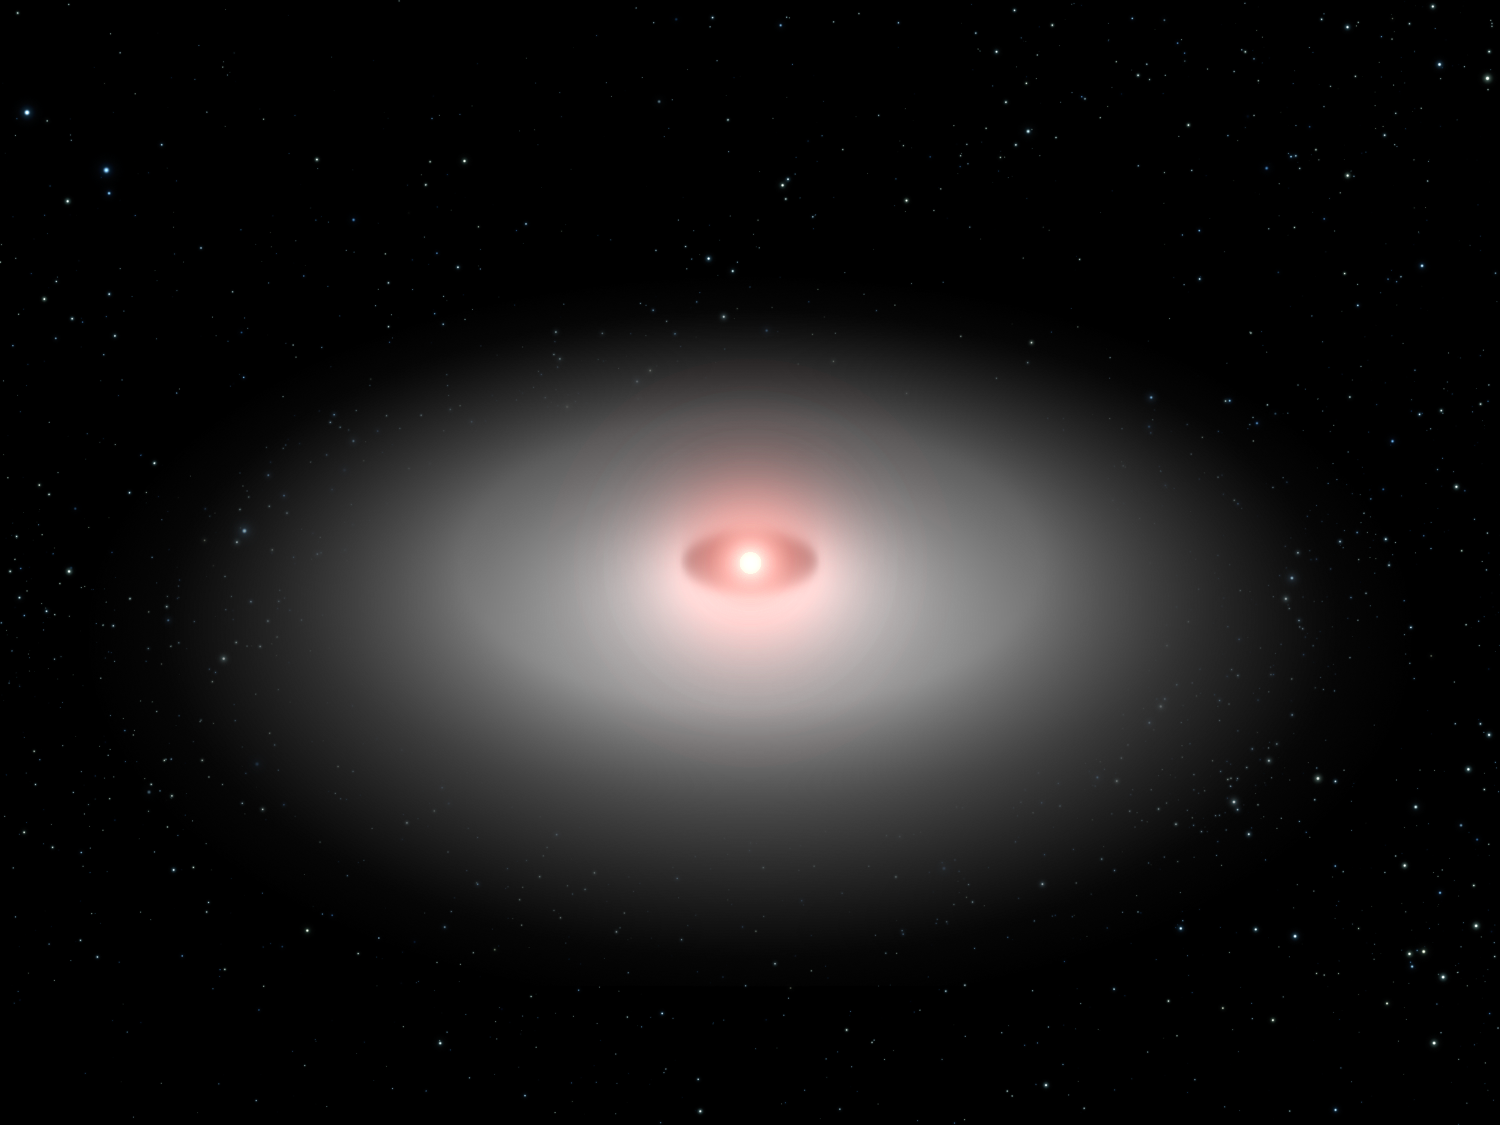

Model of AU Microscopii Disk

This is a so-called scatter model based on the Hubble Space Telescope image of the planetary debris encircling the star AU Microscopii. Though the real disk is tilted nearly edge-on to Earth, this oblique view is from 30 degrees above the disk plane. This model clearly shows a central hole that may have been swept out by an unseen planet. Holes in the centers of young dusty disks are common among stars and are compelling circumstantial evidence for planets.

Credit: NASA, ESA, J. Krist (STScI and JPL) and G. Bacon (STScI)